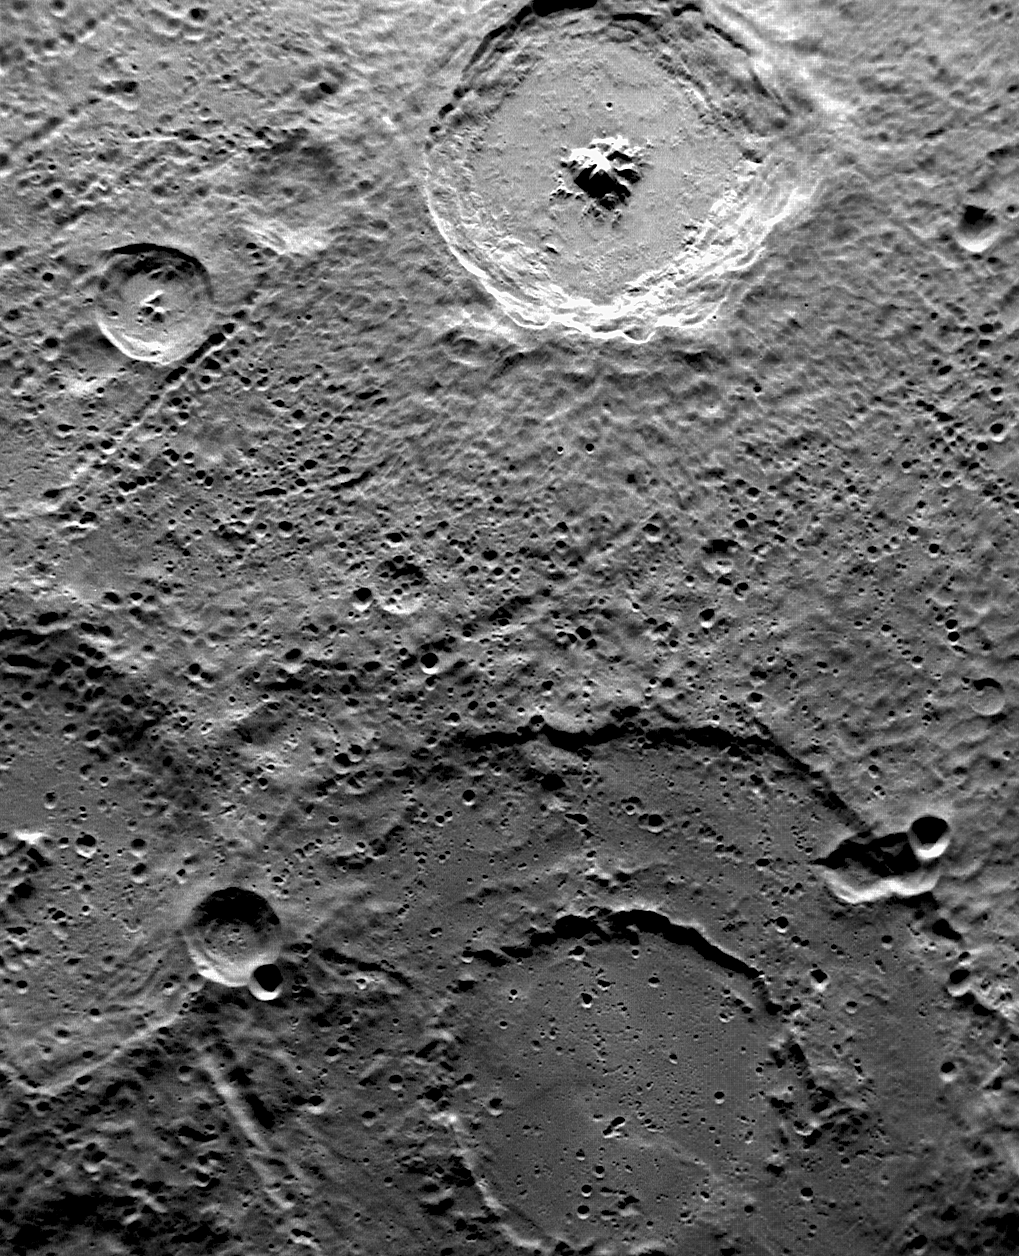

Toc-crater and Fugue

This image, taken with the MDIS Narrow Angle Camera (NAC), shows two named craters imaged by both MESSENGER and Mariner 10. At the bottom of the image are the double rings of Bach, a peak-ring basin named for the German composer J.S. Bach. The bright crater toward the top is Alencar, named for the Brazilian novelist José de Alencar; the central peak structure and terraced walls make it a good example of a complex crater.

This image was acquired as part of MDIS’s high-resolution surface morphology base map. The surface morphology base map will cover more than 90% of Mercury’s surface with an average resolution of 250 meters/pixel (0.16 miles/pixel or 820 feet/pixel). Images acquired for the surface morphology base map typically have off-vertical Sun angles (i.e., high incidence angles) and visible shadows so as to reveal clearly the topographic form of geologic features.

On March 17, 2011 (March 18, 2011, UTC), MESSENGER became the first spacecraft ever to orbit the planet Mercury. The mission is currently in its commissioning phase, during which spacecraft and instrument performance are verified through a series of specially designed checkout activities. In the course of the one-year primary mission, the spacecraft’s seven scientific instruments and radio science investigation will unravel the history and evolution of the Solar System’s innermost planet. Visit the Why Mercury? section of this website to learn more about the science questions that the MESSENGER mission has set out to answer.

Date acquired: May 03, 2011
Image Mission Elapsed Time (MET): 212948404
Image ID: 208567
Instrument: Narrow Angle Camera (NAC) of the Mercury Dual Imaging System (MDIS)
Center Latitude: -67.10 °
Center Longitude: 254.8 ° E
Resolution: 295 meters/pixel
Scale: The Bach basin is 225 km (140 miles) across.
Incidence Angle: 67.0 °
Emission Angle: 36.1 °
Phase Angle: 103.1 °

These images are from MESSENGER, a NASA Discovery mission to conduct the first orbital study of the innermost planet, Mercury. For information regarding the use of images, see the MESSENGER image use policy.

Credit: NASA/Johns Hopkins University Applied Physics Laboratory/Carnegie Institution of Washington